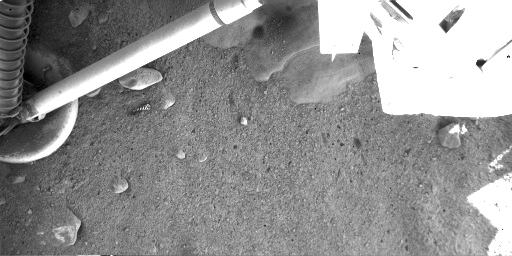

Martian Surface Beneath Phoenix

This image shows the landing site of NASA’s Phoenix Mars Lander on the fourth Martian day of the mission, or Sol 4 (May 29, 2008). The image was taken by Phoenix’s Robotic Arm Camera (RAC). As seen in the top center, the exhaust from the descent engine has blown soil off to reveal either rock or ice, which has not yet been determined.

The Phoenix Mission is led by the University of Arizona, Tucson, on behalf of NASA. Project management of the mission is by NASA’s Jet Propulsion Laboratory, Pasadena, Calif. Spacecraft development is by Lockheed Martin Space Systems, Denver.

Photojournal Note: As planned, the Phoenix lander, which landed May 25, 2008 23:53 UTC, ended communications in November 2008, about six months after landing, when its solar panels ceased operating in the dark Martian winter.

Credit: NASA/JPL-Caltech/University of Arizona/Max Planck Institute